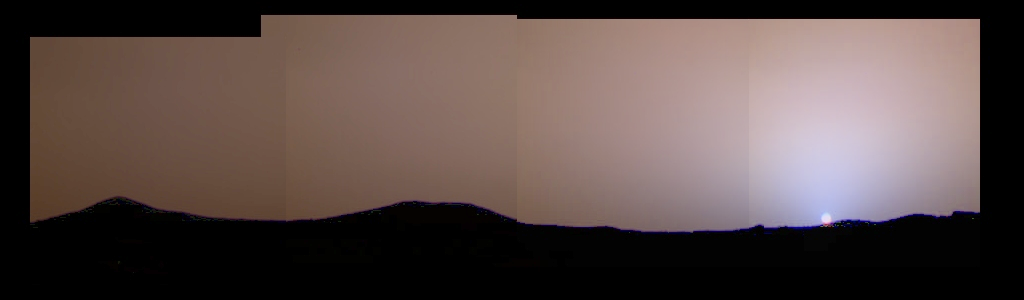

Color Variations in the Sky at Sunset

This image of the martian sunset from Sol 24 shows much more color variation than had previously been seen. The blue color near the Sun is not caused by clouds of water ice, but by the martian dust itself. The dust in the atmosphere absorbs blue light, giving the sky its red color, but it also scatters some of the blue light into the area just around the Sun because of its size. The blue color only becomes apparent near sunrise and sunset, when the light has to pass through the largest amount of dust. This image was taken by the Imager for Mars Pathfinder.

Mars Pathfinder is the second in NASA’s Discovery program of low-cost spacecraft with highly focused science goals. The Jet Propulsion Laboratory, Pasadena, CA, developed and manages the Mars Pathfinder mission for NASA’s Office of Space Science, Washington, D.C. JPL is a division of the California Institute of Technology (Caltech). The Imager for Mars Pathfinder (IMP) was developed by the University of Arizona Lunar and Planetary Laboratory under contract to JPL. Peter Smith is the Principal Investigator.

Photojournal note: Sojourner spent 83 days of a planned seven-day mission exploring the Martian terrain, acquiring images, and taking chemical, atmospheric and other measurements. The final data transmission received from Pathfinder was at 10:23 UTC on September 27, 1997. Although mission managers tried to restore full communications during the following five months, the successful mission was terminated on March 10, 1998.

Credit: NASA/JPL